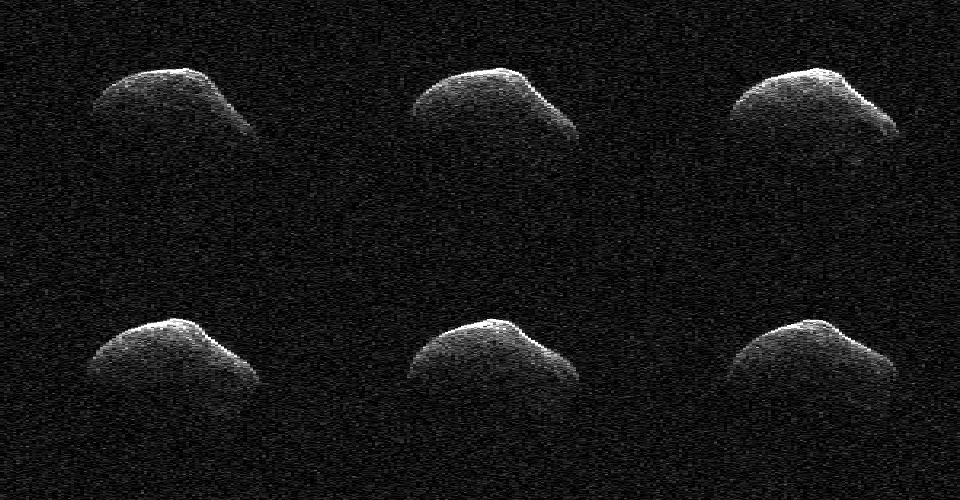

Comet Frozen In Time by NASA Radar

These radar images of comet P/2016 BA14 were taken on March 23, 2016, by scientists using an antenna of NASA’s Deep Space Network at Goldstone, California. At the time, the comet was about 2.2 million miles (3.6 million kilometers) from Earth.

Radar images and data from the flyby indicated that the comet is about 3,000 feet (1 kilometer) in diameter.

Credit: NASA/JPL-Caltech/GSSR